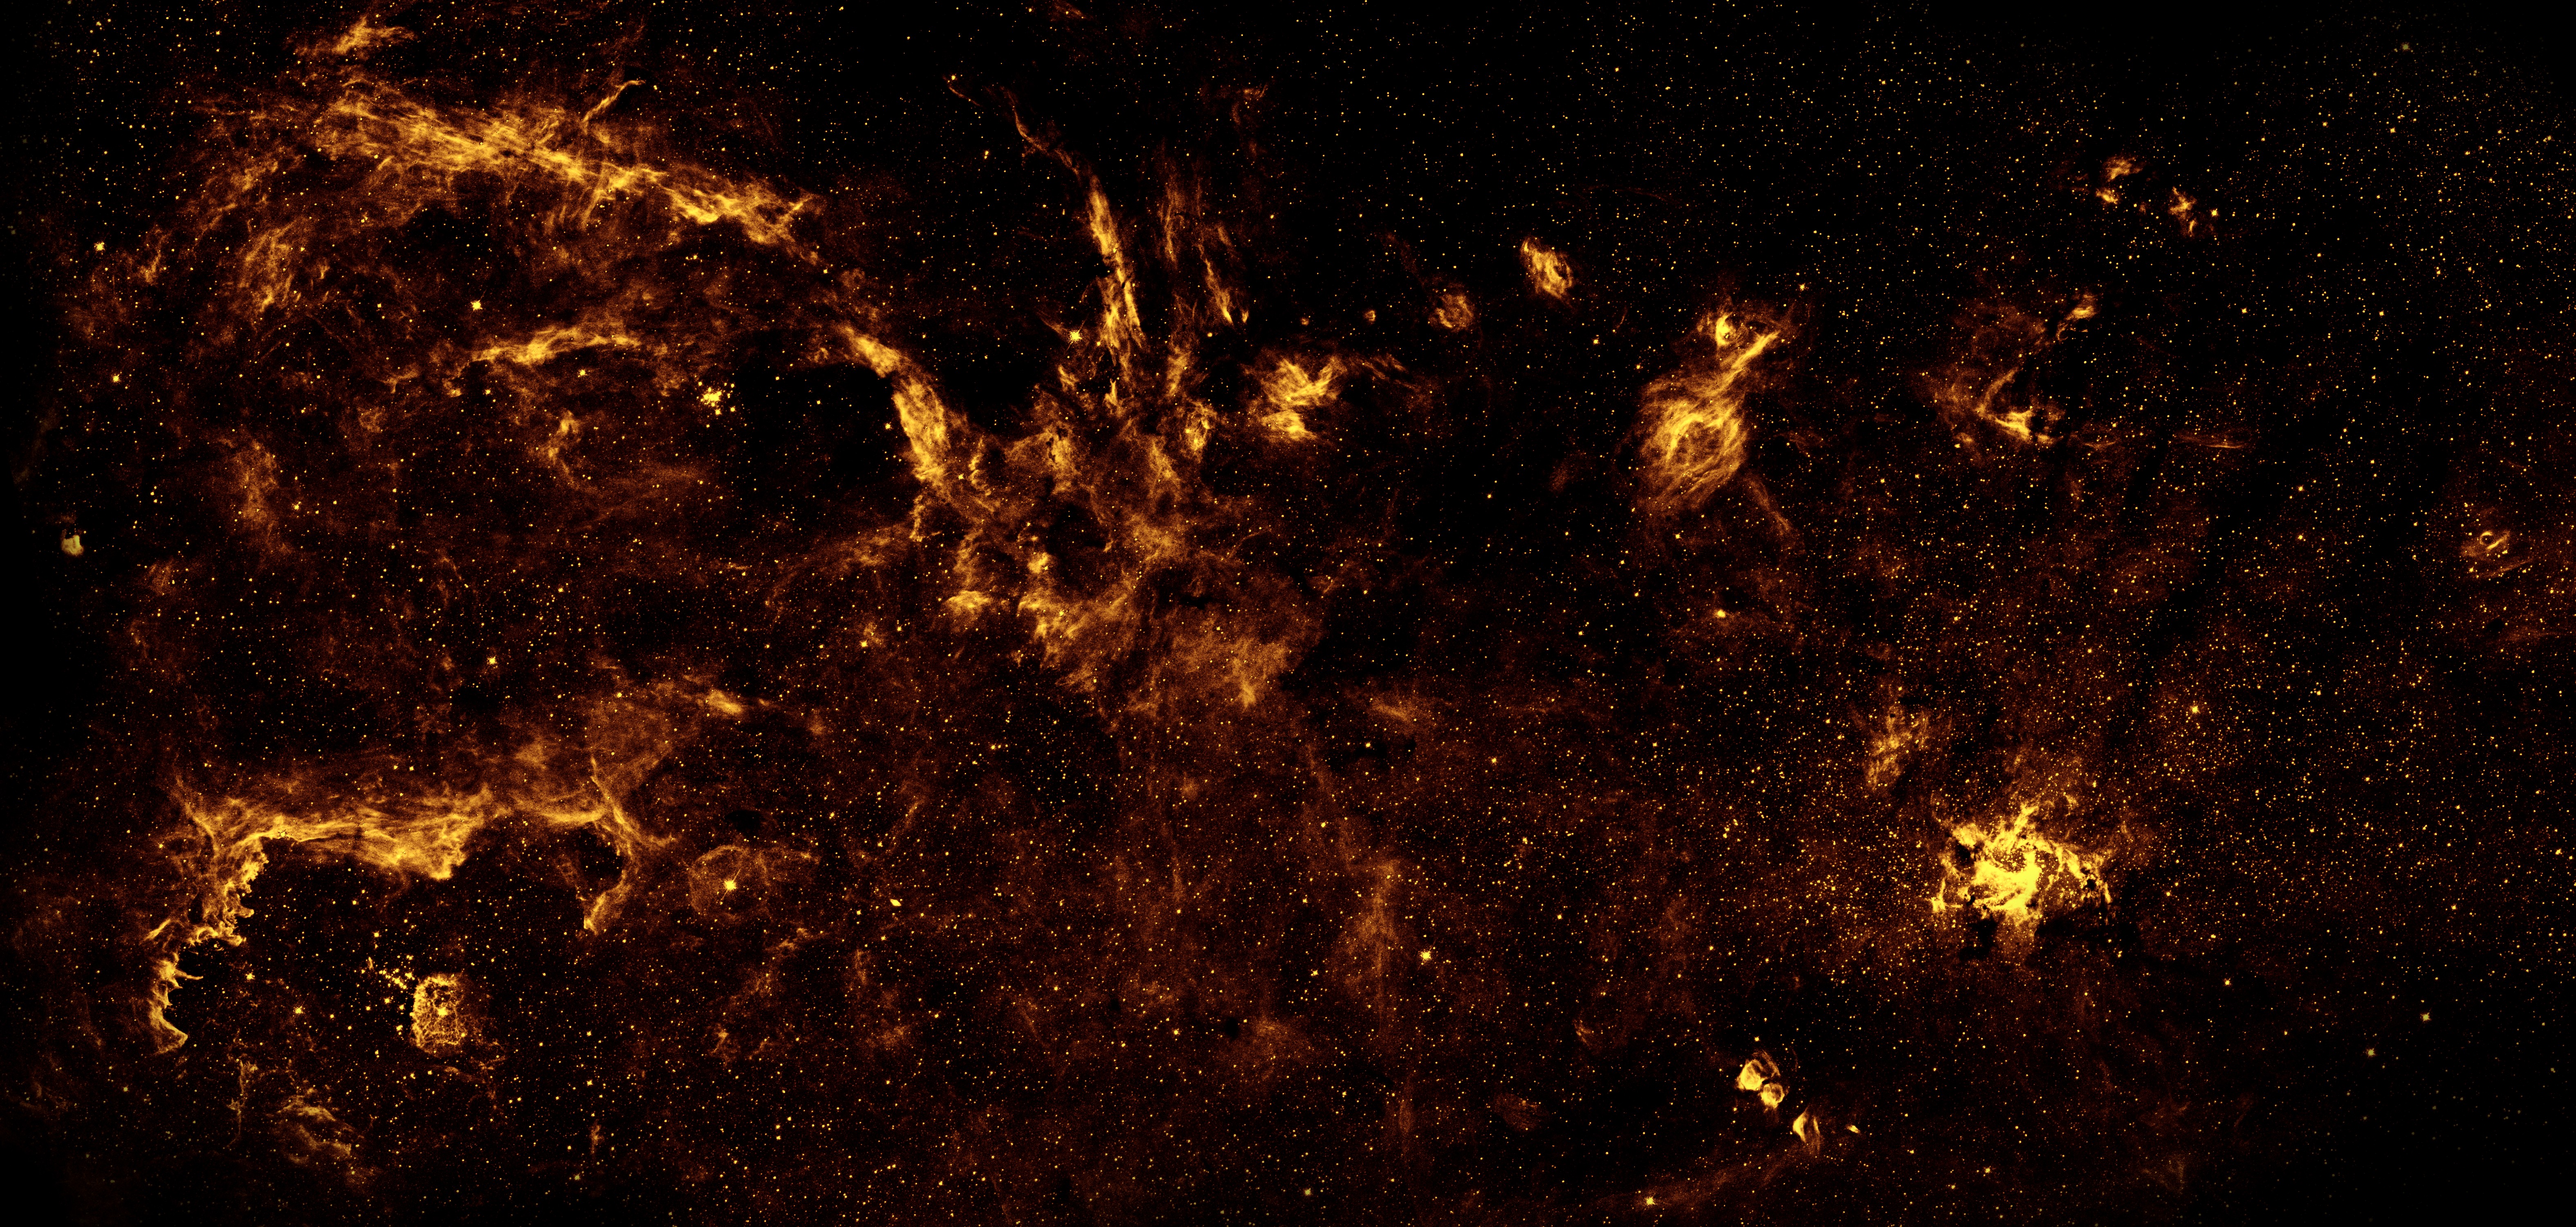

Great Observatories' Unique Views of the Milky Way

In celebration of the International Year of Astronomy 2009, NASA's Great Observatories -- the Hubble Space Telescope, the Spitzer Space Telescope, and the Chandra X-ray Observatory -- have produced a matched trio of images of the central region of our Milky Way galaxy. Each image shows the telescope's different wavelength view of the galactic center region, illustrating the unique science each observatory conducts.

Although best known for its visible-light images, Hubble also observes over a limited range of infrared light. The galactic center is marked by the bright patch in the lower right. Along the left side are large arcs of warm gas that have been heated by clusters of bright massive stars. In addition, Hubble uncovered many more massive stars across the region. Winds and radiation from these stars create the

complex structures seen in the gas throughout the image. This sweeping panorama is one of the sharpest infrared pictures ever made of the galactic center region.

Credit: NASA/JPL-Caltech/ESA/CXC/STScI